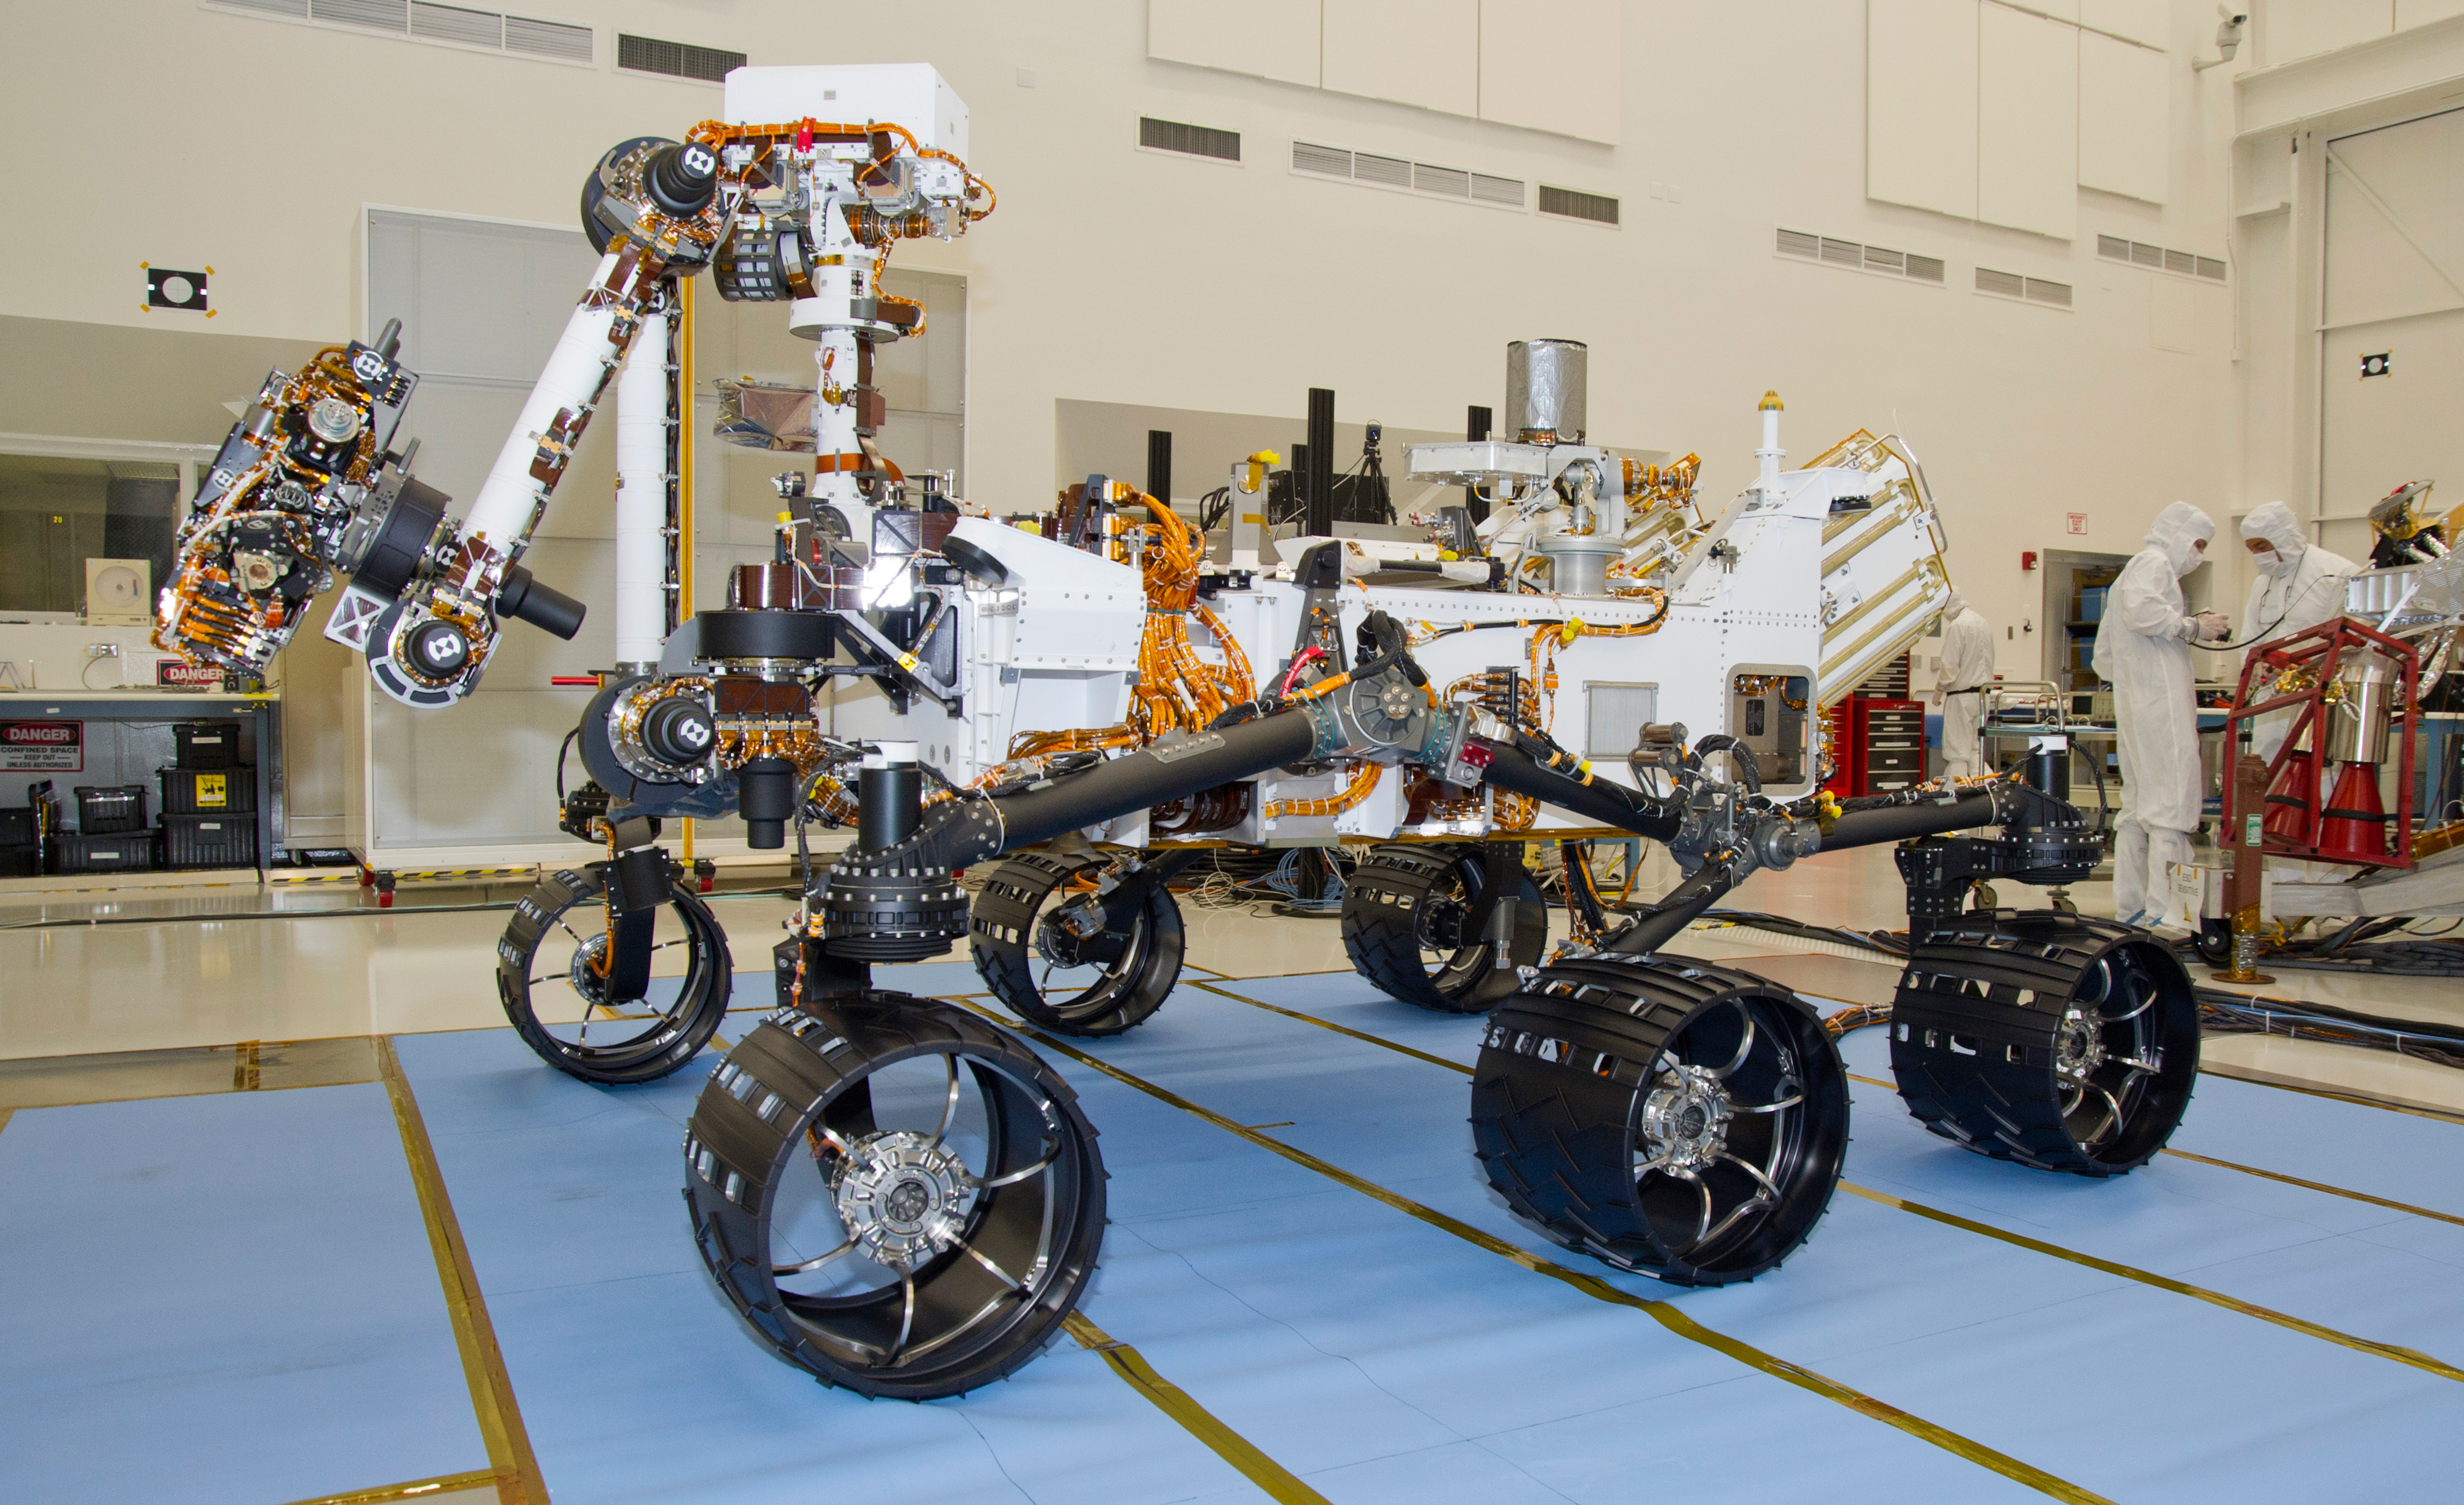

Mars Rover Curiosity, Left Side View

Detectors of Instrument for Detecting Water-Bearing Minerals

A Russian-built, neutron-shooting instrument on the Curiosity rover of NASA’s Mars Science Laboratory mission will check for water-bearing minerals in the ground beneath the rover.

The instrument, named Dynamic Albedo of Neutrons, or DAN, has two major components: the pulsed neutron generator on the starboard side of the rover, and the detector and electronics module on the port side (location indicated by red outline). The pulsed neutron generator will shoot high-energy neutrons into the ground. If there is hydrogen in the shallow subsurface, the injected neutrons will bounce off the hydrogen atoms with a characteristic decrease in energy. Two detection devices in the detector and electronics module measure the rate and delay time of the reflected neutrons, yielding information about the amount and depth of any hydrogen. At the mission’s near-equatorial landing area and in the oxidizing environment near the Martian surface, most hydrogen is expected to be in the form of water molecules or water-derived hydroxyl ions bound to minerals.

The Russian Federal Space Agency contributed DAN for the Mars Science Laboratory mission as part of broad collaboration between the United States and Russia in the exploration of space.

DAN was developed by the Space Research Institute, Moscow, in close cooperation with the N. L. Dukhov All-Russia Research Institute of Automatics, Moscow, and the Joint Institute of Nuclear Research, Dubna.

NASA will launch the Mars Science Laboratory spacecraft from Florida between Nov. 25 and Dec. 18, 2011. The rover will land on Mars in August, 2012. During a prime mission lasting one Mars year (nearly two Earth years), researchers will use the rover to investigate whether conditions in the Gale crater landing region have been favorable for microbial life and favorable for preserving evidence about whether life has existed.

NASA’s Jet Propulsion Laboratory, a division of the California Institute of Technology in Pasadena, manages the Mars Science Laboratory mission for the NASA Science Mission Directorate, Washington.

Credit: NASA/JPL-Caltech